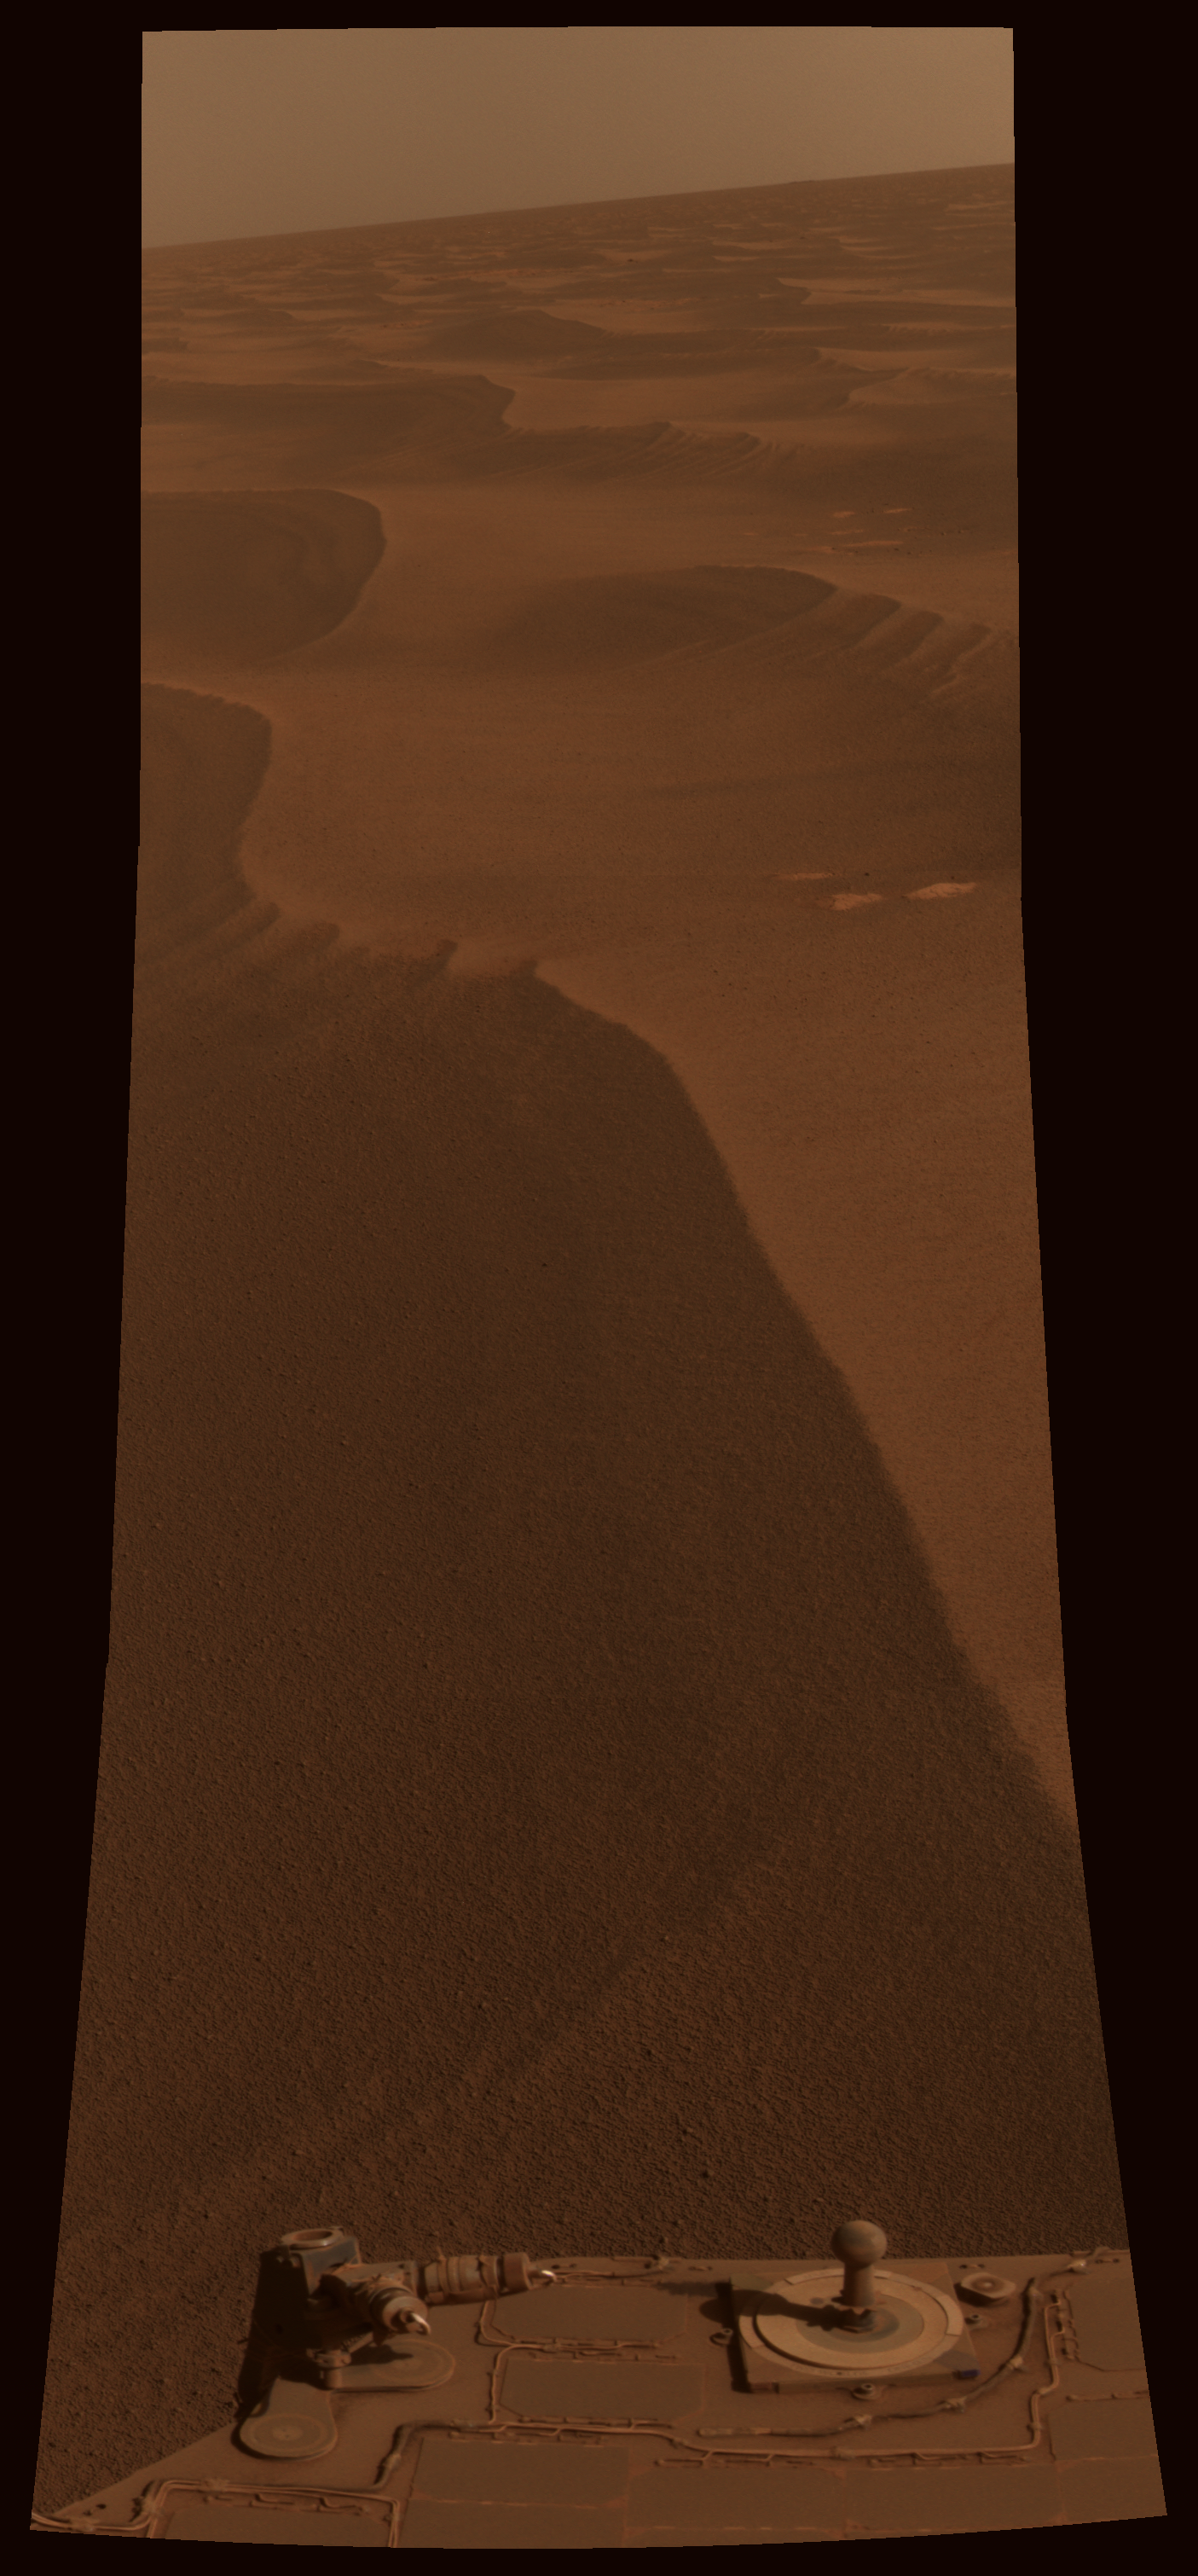

Two Worlds, One Sun

While humans’ lives unfolded on Earth, NASA’s Mars Exploration Rover Opportunity paused in its southward trek and captured this photomosaic around 15:00 local Mars time on May 2, 2010. The timing for this photography with Opportunity’s panoramic camera (Pancam) was coordinated with a “moment in time” simultaneous photographic event in thousands of locations on Earth, organized through New York Times photography blog, Lens. (See http://lens.blogs.nytimes.com/2010/05/04/readers-14/.)

Dusty, reddish brown dunes stretch southward to the horizon along the rover’s route ahead.

The “Two Worlds, One Sun” theme is a reference to the motto inscribed on the Pancam calibration target, seen on the back of the rover deck at the bottom of this view. The target is used to properly calibrate and color-balance the Pancam images, and with its artistically styled shadow post, or gnomon, it doubles as a sundial (also known as a “Marsdial”) for educational purposes. (See PIA05018.)

This scene is a three-tall by one-wide mosaic of Pancam images taken through the camera’s red (602 nanometer), green (530 nanometer) and blue (480 nanometer) filters. It has been calibrated and processed to approximate the colors that would be seen by humans if they could be present for this lovely Martian view. The camera took the images during the 2,229th Martian day, or sol, of Opportunity’s mission on Mars.

Credit: NASA/JPL-Caltech/Cornell University